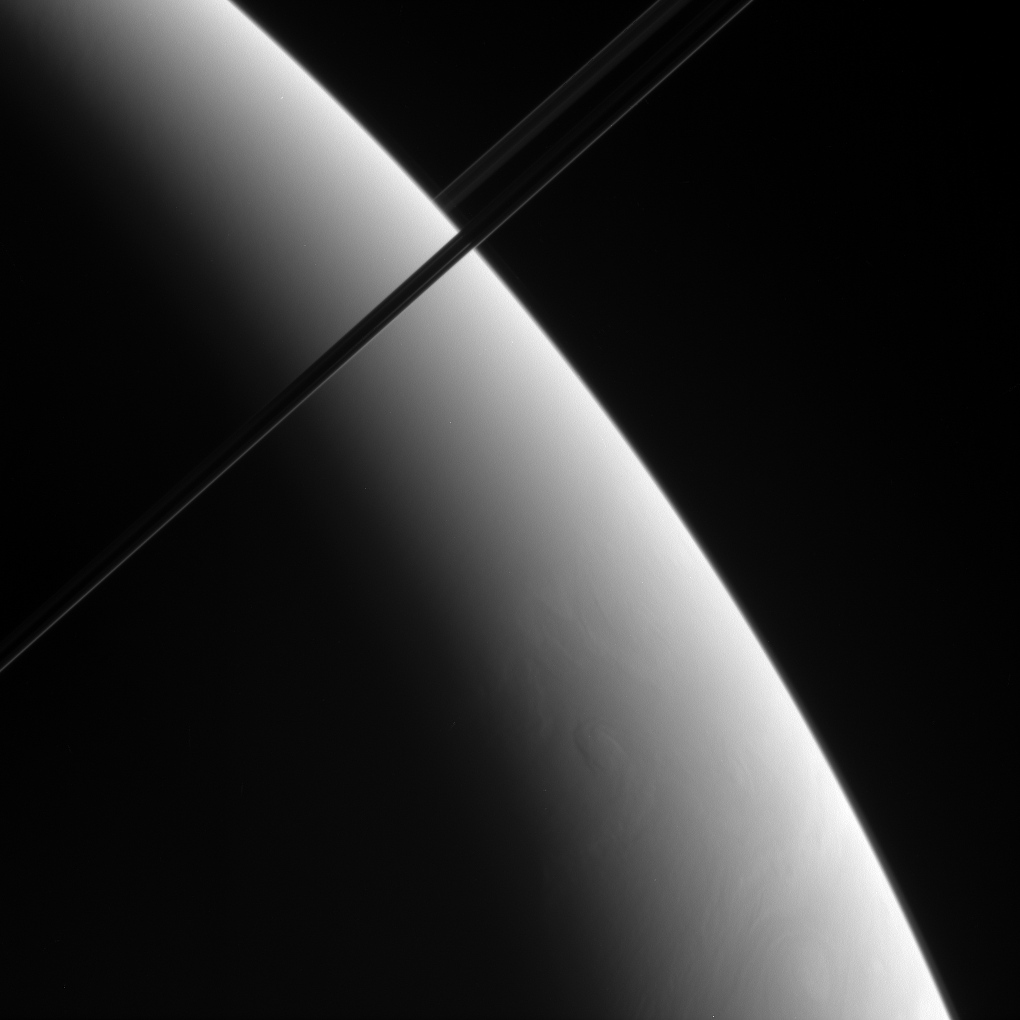

Saturn Aslant

This oblique view of Saturn shows what may be localized upwellings in the clouds of Saturn’s southern hemisphere. Although the contrast is low, a vortex is visible near lower right.

This view looks toward the unlit side of the rings.

The image was taken using a spectral filter sensitive to wavelengths of infrared light centered at 938 nanometers. The image was obtained using the Cassini spacecraft narrow-angle camera on May 8, 2006 at a distance of approximately 2.8 million kilometers (1.8 million miles) from Saturn and at a Sun-Saturn-spacecraft, or phase, angle of 152 degrees. Image scale is 17 kilometers (10 miles) per pixel.

The Cassini-Huygens mission is a cooperative project of NASA, the European Space Agency and the Italian Space Agency. The Jet Propulsion Laboratory, a division of the California Institute of Technology in Pasadena, manages the mission for NASA’s Science Mission Directorate, Washington, D.C. The Cassini orbiter and its two onboard cameras were designed, developed and assembled at JPL. The imaging operations center is based at the Space Science Institute in Boulder, Colo.

Credit: NASA/JPL/Space Science Institute